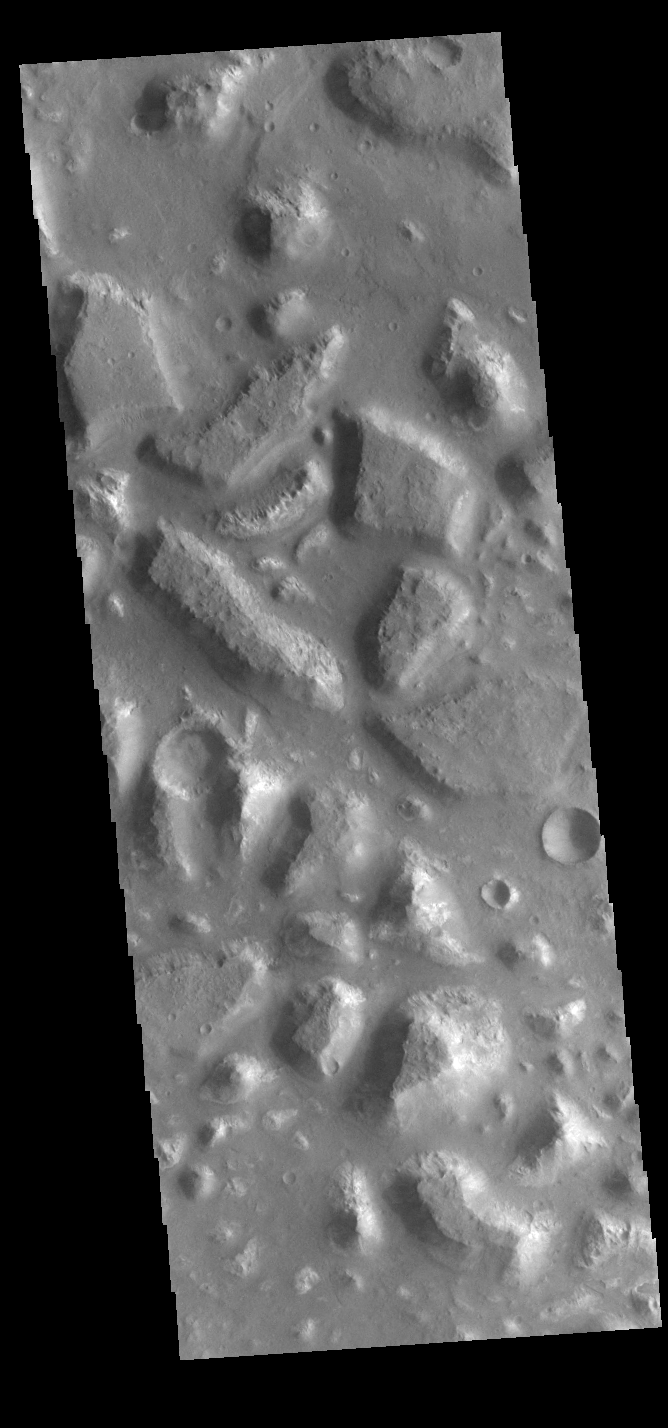

Ariadnes Colles

Today’s VIS image shows part of Ariadnes Colles. The term colles means hills or knobs. The hills appear brighter than the surrounding lowlands, likely due to relatively less dust cover. Ariadnes Colles is located in Terra Cimmeria.

Credit: NASA/JPL-Caltech/ASU